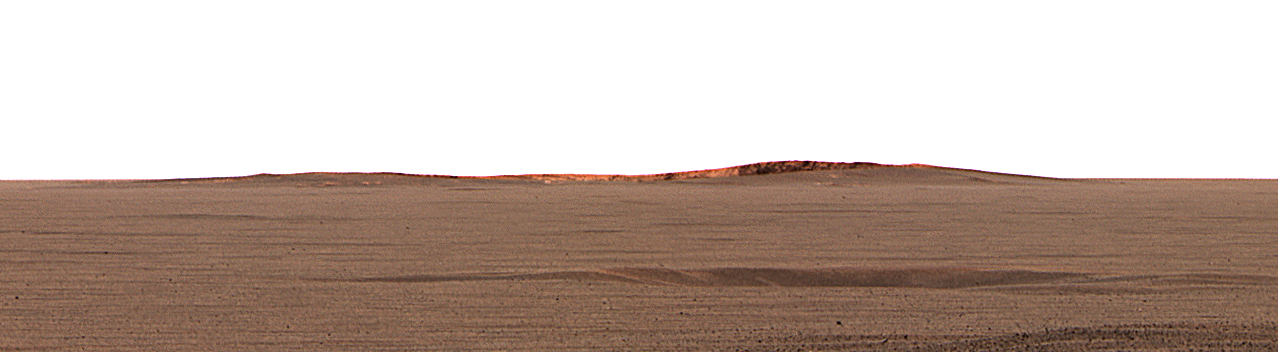

Opportunity Spies “Endurance” on the Horizon

This image taken by the Mars Exploration Rover Opportunity’s panoramic camera shows the eastern plains that stretch beyond the small crater where the rover landed. In the distance, the rim of a larger crater dubbed “Endurance” can be seen.

This color mosaic was taken on the 32nd martian day, or sol, of the rover’s mission and spans 20 degrees of the horizon. It was taken while Opportunity was parked at the north end of the outcrop, in front of the rock region dubbed “El Capitan” and facing east.

The features seen at the horizon are the near and far rims of “Endurance,” the largest crater within about 6 kilometers (4 miles) of the lander. Using orbital data from the Mars Orbiter Camera on NASA’s Mars Global Surveyor spacecraft, scientists estimated the crater to be 160 meters (175 yards) in diameter, and about 720 meters (half a mile) away from the lander.

The highest point visible on “Endurance” is the highest point on the far wall of the crater; the sun is illuminating the inside of the far wall.

Between the location where the image was taken at “El Capitan” and “Endurance” are the flat, smooth Meridiani plains, which scientists believe are blanketed in the iron-bearing mineral called hematite. The dark horizontal feature near the bottom of the picture is a small, five-meter (16-feet) crater, only 50 meters (164 feet) from Opportunity’s present position. When the rover leaves the crater some 2 to 3 weeks from now, “Endurance” is one of several potential destinations.

Credit: NASA/JPL/Cornell/MSSS